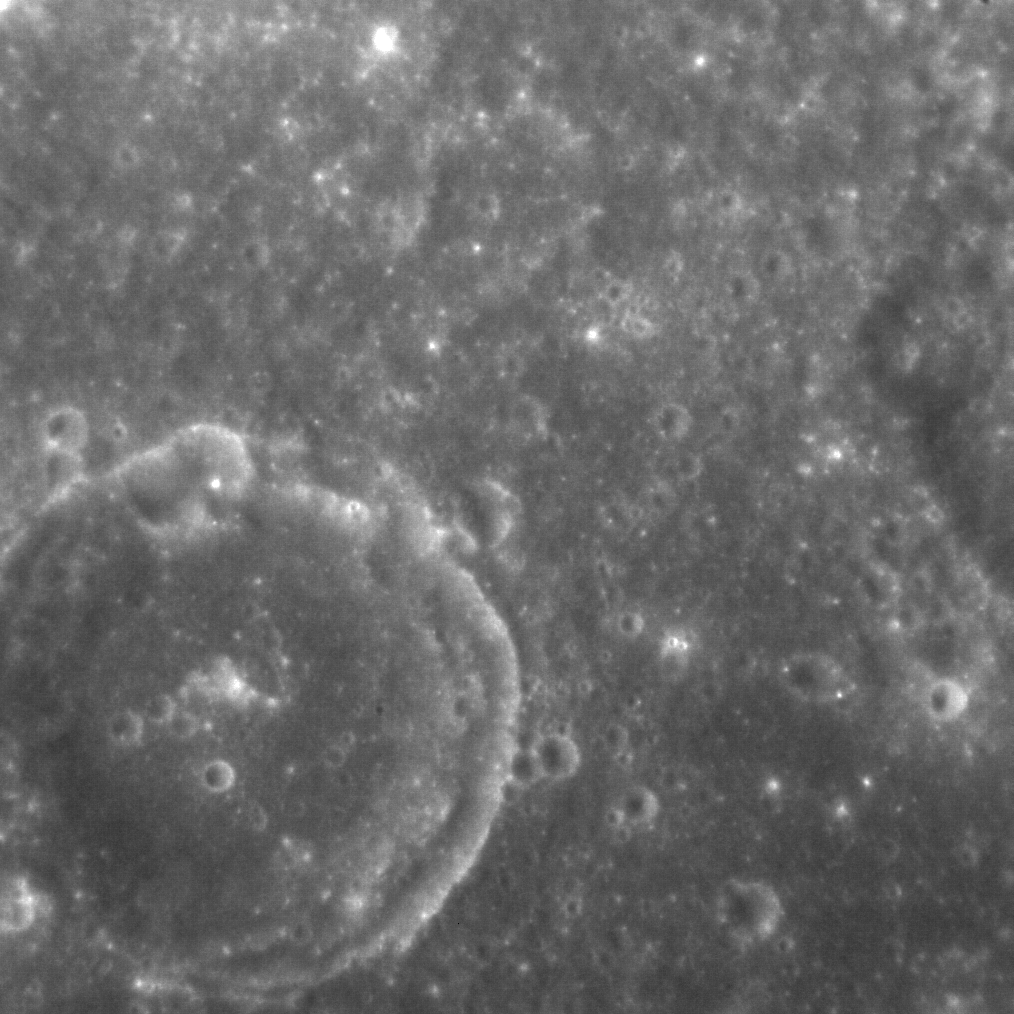

Wall Fall

Many craters experience partial or substantial collapse of their inner walls after formation. Such collapses are often manifest as individual slumps, but arcuate terraces may also form. In this example, an unnamed crater about 50 km due south of Calypso Rupes displays a terrace that circles almost the entire crater wall. The crater’s floor appears relatively smooth in this image, which was taken when the Sun was high in the sky (~30° from vertical); this material is either impact melt or lava, though it is not of sufficient volume to have buried the crater’s diminutive central peak.

This image was acquired as a high-resolution targeted observation. Targeted observations are images of a small area on Mercury’s surface at resolutions much higher than the 200-meter/pixel morphology base map. It is not possible to cover all of Mercury’s surface at this high resolution, but typically several areas of high scientific interest are imaged in this mode each week.

Date acquired: January 13, 2014
Image Mission Elapsed Time (MET): 31903071
Image ID: 5561889
Instrument: Narrow Angle Camera (NAC) of the Mercury Dual Imaging System (MDIS)
Center Latitude: 18.3°
Center Longitude: 43.8° E
Resolution: 45 meters/pixel
Scale: The crater at lower left is about 26 km (16 mi.) in diameter
Incidence Angle: 28.2°
Emission Angle: 4.4°
Phase Angle: 32.4°
North is to the top right of the image.

The MESSENGER spacecraft is the first ever to orbit the planet Mercury, and the spacecraft’s seven scientific instruments and radio science investigation are unraveling the history and evolution of the Solar System’s innermost planet. MESSENGER acquired over 150,000 images and extensive other data sets. MESSENGER is capable of continuing orbital operations until early 2015.

For information regarding the use of images, see the MESSENGER image use policy.

Credit: NASA/Johns Hopkins University Applied Physics Laboratory/Carnegie Institution of Washington